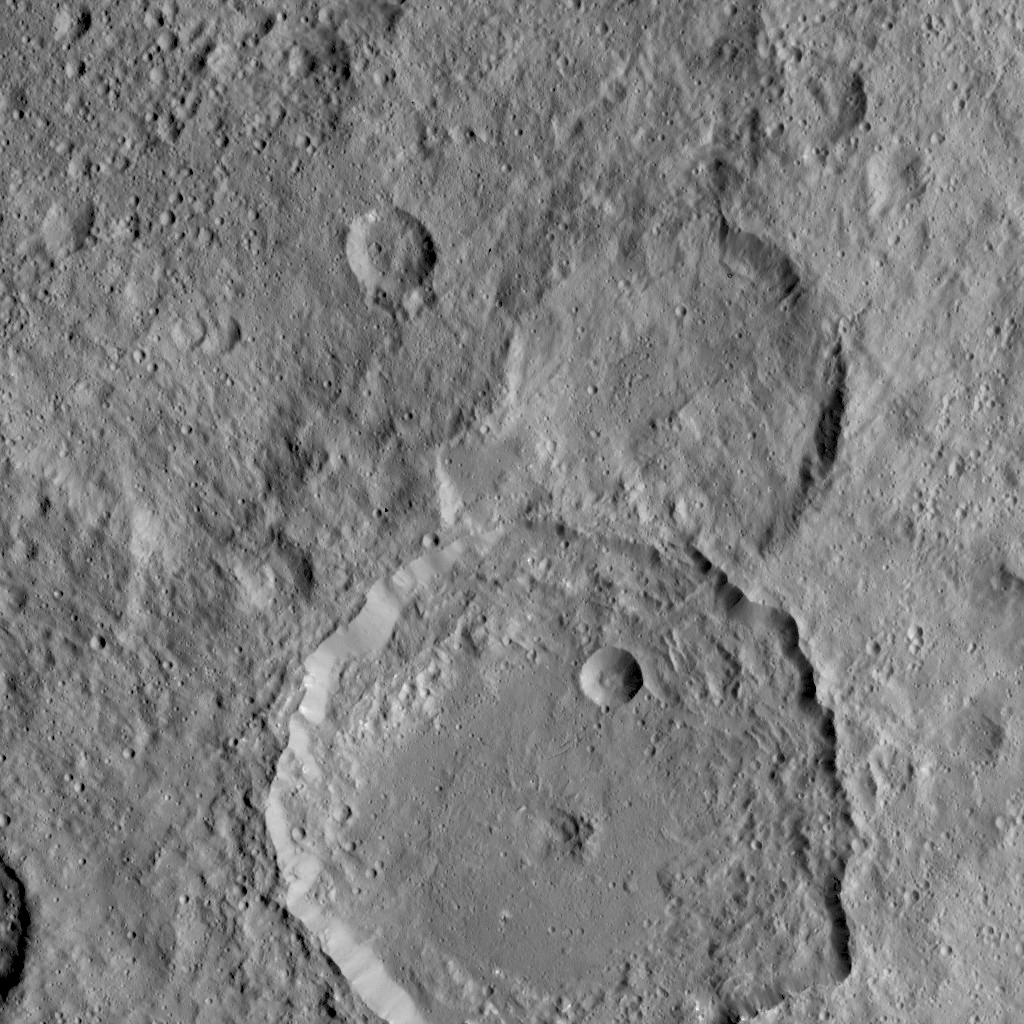

Gaue Crater — Ceres

NASA’s Dawn Spacecraft took this image of Gaue crater, the large crater on the bottom, on Ceres. Gaue is a Germanic goddess to whom offerings are made in harvesting rye.

The center of this crater is sunken in. Its diameter is 84 kilometers (52 miles). The resolution of the image is 450 feet (140 meters) per pixel.

The image was taken from a distance of 915 miles (1,470 kilometers) on August 18, 2015.

Dawn’s mission is managed by JPL for NASA’s Science Mission Directorate in Washington. Dawn is a project of the directorate’s Discovery Program, managed by NASA’s Marshall Space Flight Center in Huntsville, Alabama. UCLA is responsible for overall Dawn mission science. Orbital ATK, Inc., in Dulles, Virginia, designed and built the spacecraft. The German Aerospace Center, the Max Planck Institute for Solar System Research, the Italian Space Agency and the Italian National Astrophysical Institute are international partners on the mission team.

Credit: NASA/JPL-Caltech/UCLA/MPS/DLR/IDA